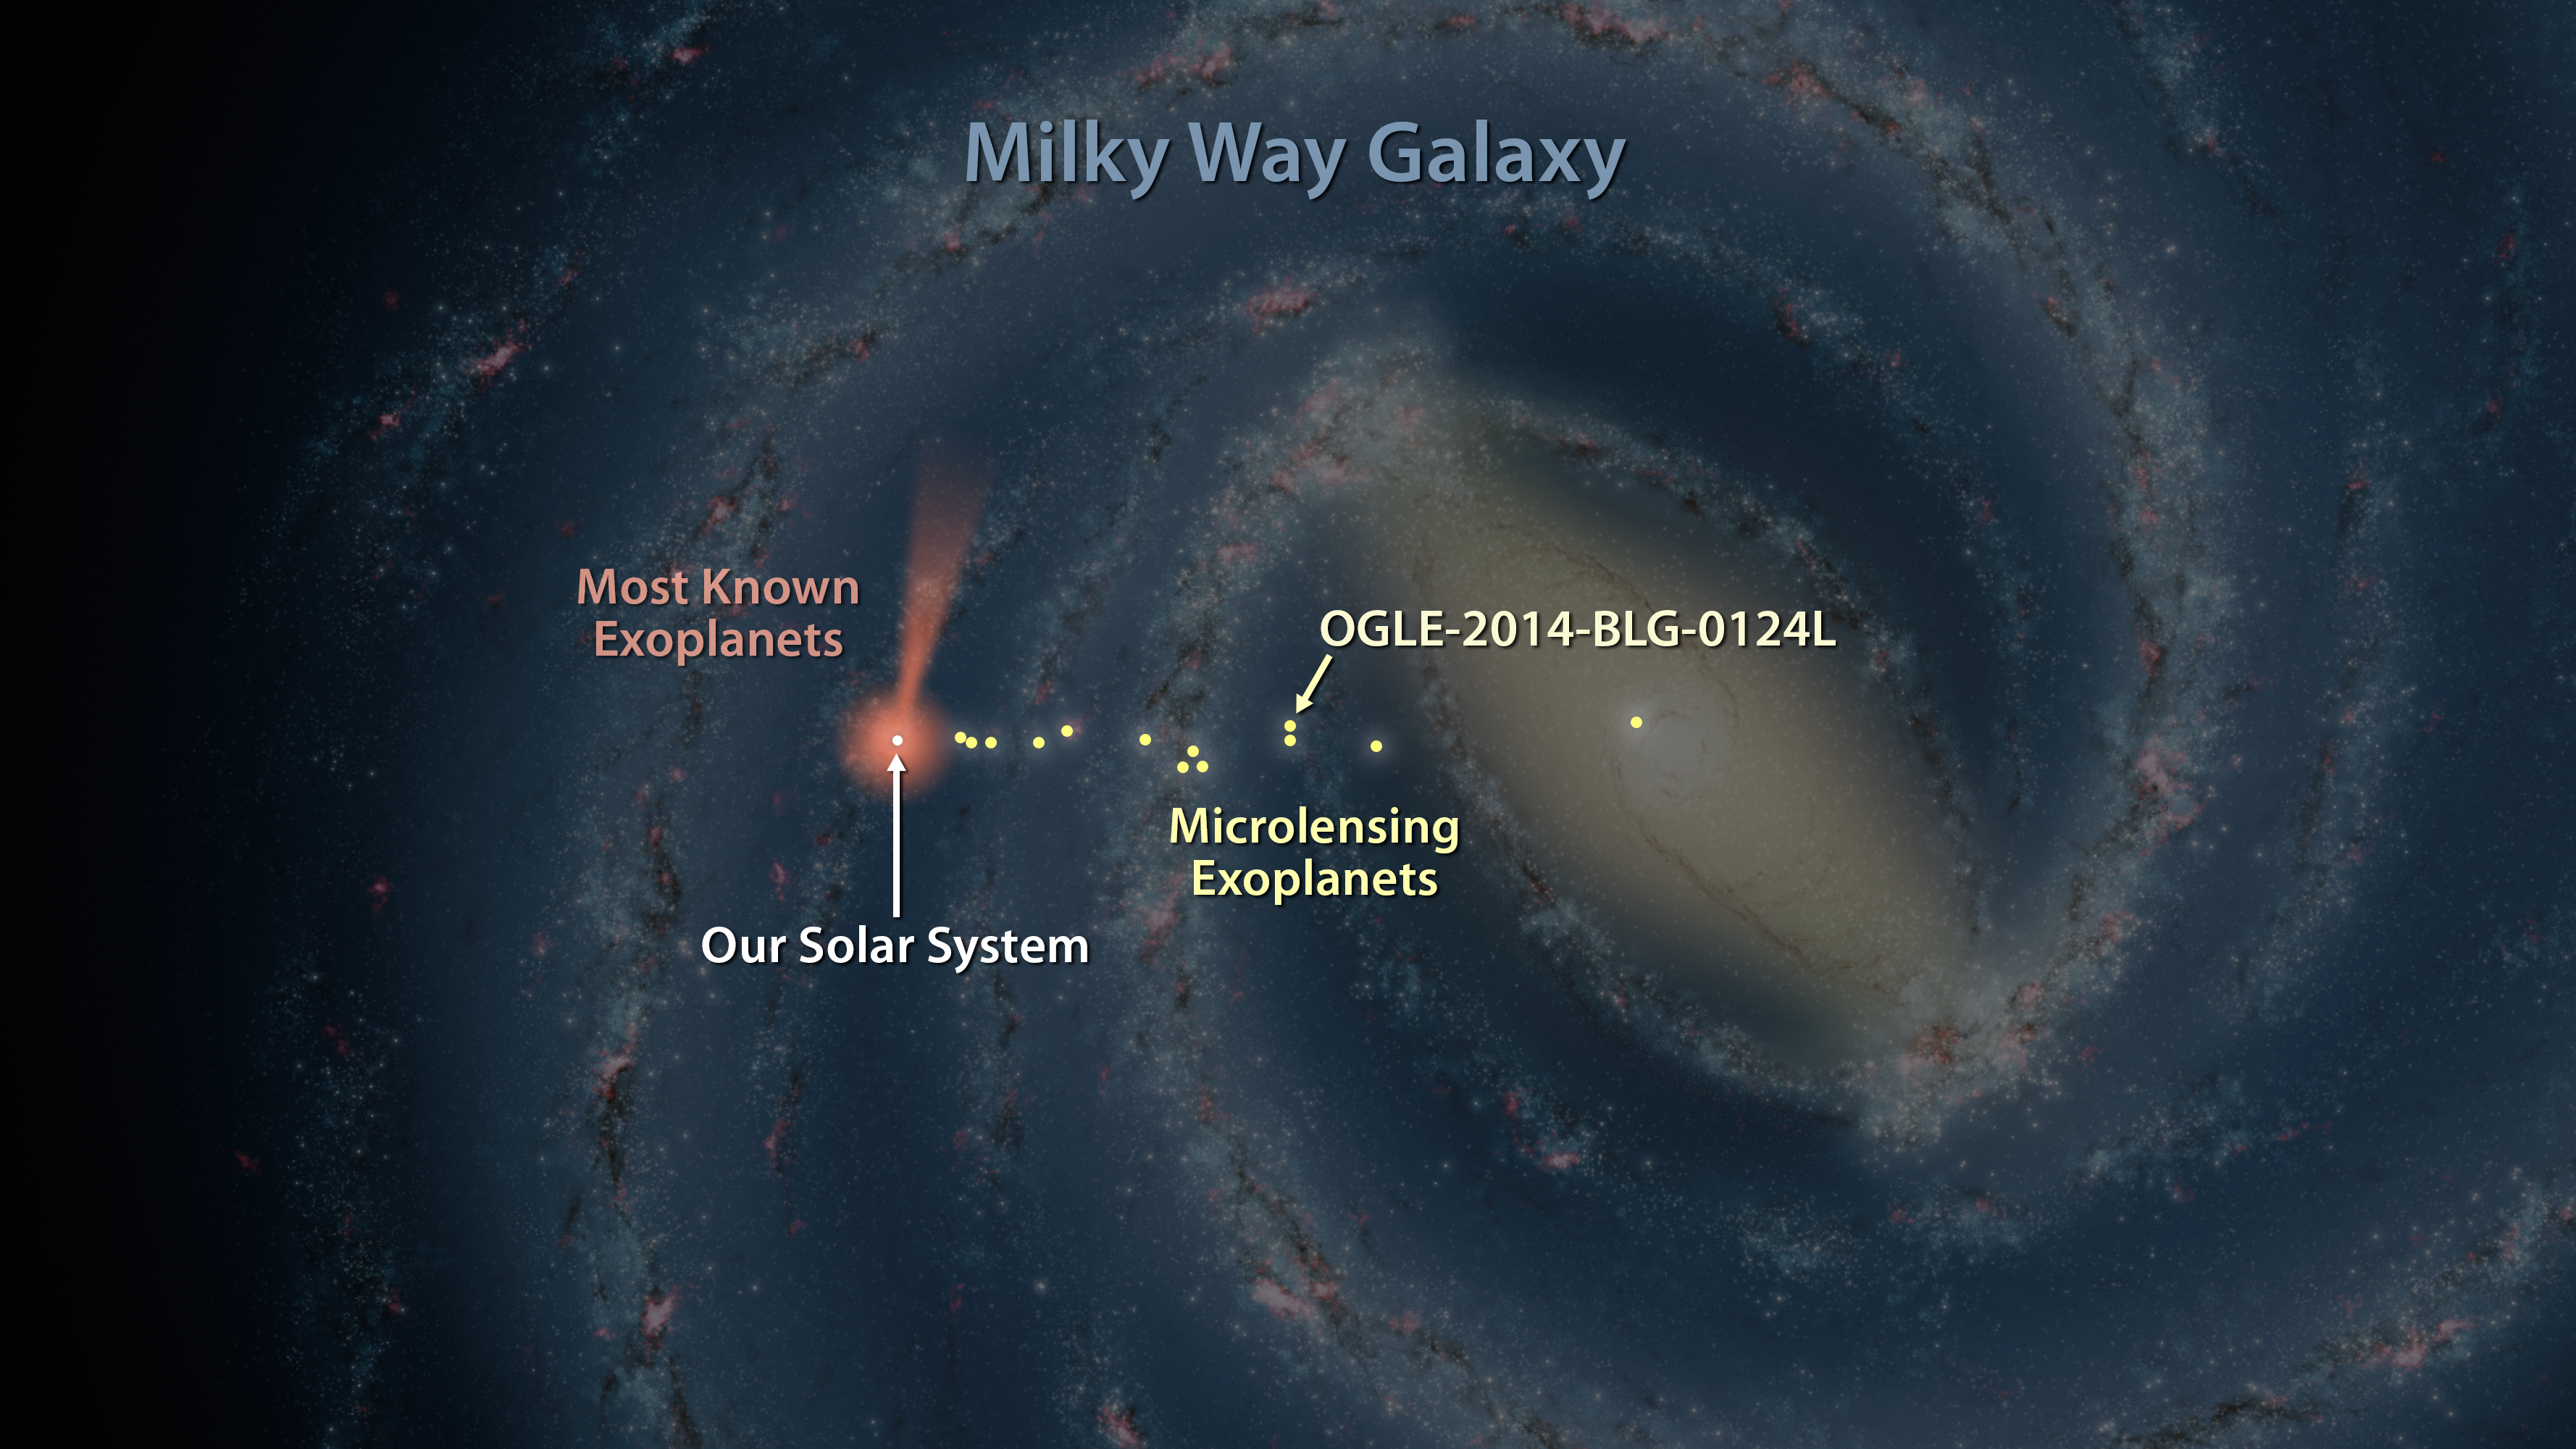

Map of Exoplanets Found in Our Galaxy (Artist’s Concept)

Figure 1

Astronomers have discovered one of the most distant planets known, a gas giant about 13,000 light-years from Earth, called OGLE-2014-BLG-0124L. The planet was discovered using a technique called microlensing, and the help of NASA’s Spitzer Space Telescope and the Optical Gravitational Lensing Experiment, or OGLE. In this artist’s illustration, planets discovered with microlensing are shown in yellow. The farthest lies in the center of our galaxy, 25,000 light-years away.

Most of the known exoplanets, numbering in the thousands, have been discovered by NASA’s Kepler space telescope, which uses a different strategy called the transit method. Kepler’s cone-shaped field of view is shown in pink/orange. Ground-based telescopes, which use the transit and other planet-hunting methods, have discovered many exoplanets close to home, as shown by the pink/orange circle around the sun.

NASA’s Jet Propulsion Laboratory, Pasadena, California, manages the Spitzer Space Telescope mission for NASA’s Science Mission Directorate, Washington. Science operations are conducted at the Spitzer Science Center at the California Institute of Technology in Pasadena. Spacecraft operations are based at Lockheed Martin Space Systems Company, Littleton, Colorado. Data are archived at the Infrared Science Archive housed at the Infrared Processing and Analysis Center at Caltech. Caltech manages JPL for NASA.

Credit: NASA/JPL-Caltech